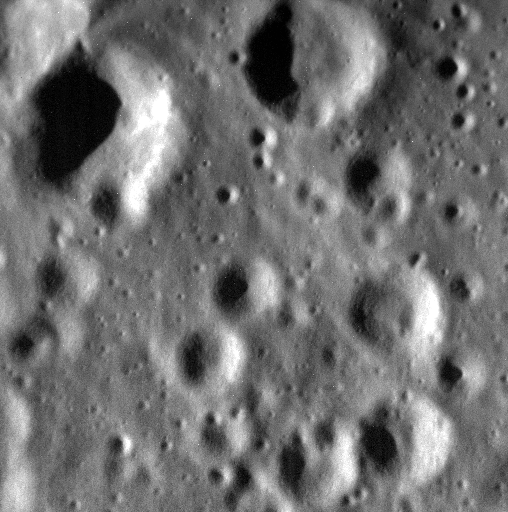

The Days Dwindle Down to a Precious Few

MESSENGER’s days are indeed down to a precious few. This image was obtained on the day following MESSENGER’s final orbital correction maneuver. The spacecraft’s fuel tanks are now completely empty, and there is no means to prevent the Sun’s gravity from pulling MESSENGER’s orbit closer and closer to the surface of Mercury. Impact is expected to occur on April 30, 2015.

The image is located just inside the southern rim of Chong Chol crater, named for a Korean poet of the 1500s. It is challenging to obtain good images when the spacecraft is very low above the planet, because of the high speed at which the camera’s field of view is moving across the surface. Very short exposure times are used to limit smear, and this image was binned from its original size of 1024 x 1024 pixels to 512 x 512 to improve the image quality. The title of today’s image is a line from “September Song” (composed by Kurt Weill, with lyrics by Maxwell Anderson. The song was subsequently covered by artists including Ian McCulloch of Echo & the Bunnymen, Lou Reed, and Bryan Ferry).

Date acquired: April 25, 2015
Image Mission Elapsed Time (MET): 72264694
Image ID: 8392292
Instrument: Narrow Angle Camera (NAC) of the Mercury Dual Imaging System (MDIS)
Center Latitude: 45.43° N
Center Longitude: 298.62° E
Resolution: 2.1 meters/pixel
Scale: The scene is about 2.1 km (1.3 miles) across. This image has not been map projected.
Incidence Angle: 69.9°
Emission Angle: 20.1°
Phase Angle: 90.0°

The MESSENGER spacecraft is the first ever to orbit the planet Mercury, and the spacecraft’s seven scientific instruments and radio science investigation are unraveling the history and evolution of the Solar System’s innermost planet. In the mission’s more than four years of orbital operations, MESSENGER has acquired over 250,000 images and extensive other data sets. MESSENGER’s highly successful orbital mission is about to come to an end, as the spacecraft runs out of propellant and the force of solar gravity causes it to impact the surface of Mercury in April 2015.

For information regarding the use of images, see the MESSENGER image use policy.

Credit: NASA/Johns Hopkins University Applied Physics Laboratory/Carnegie Institution of Washington